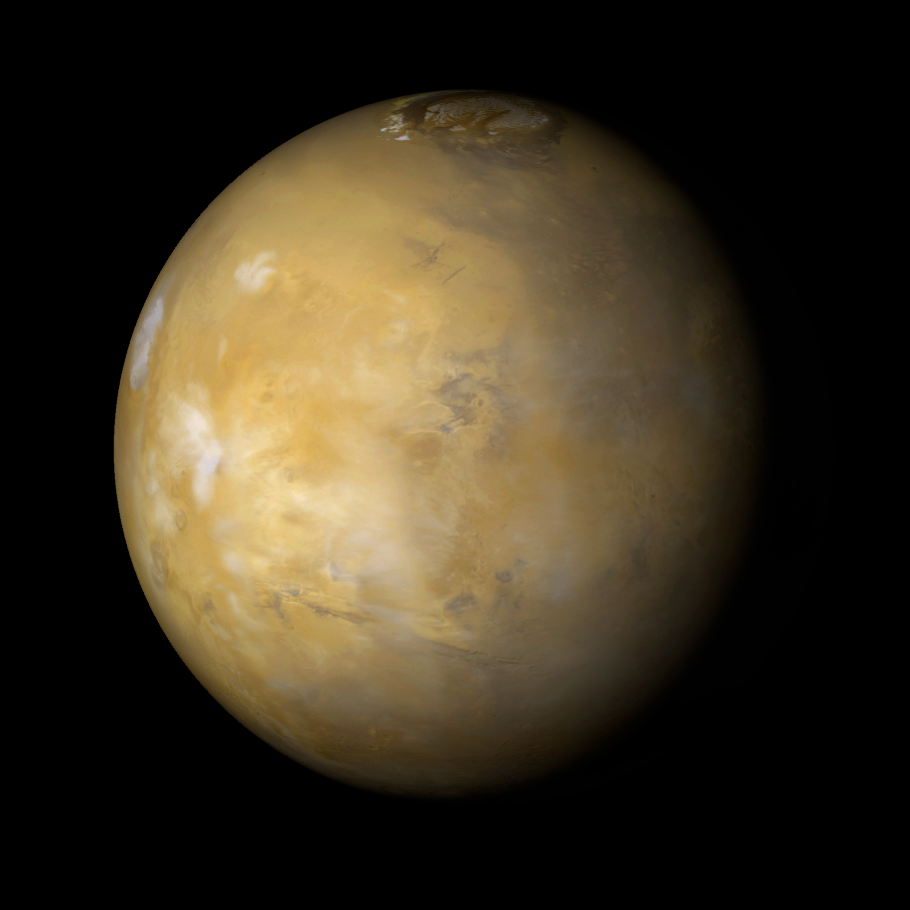

Tharsis Volcanoes and Valles Marineris, Mars

It is northern summer on Mars and clouds are very common over the famous Tharsis volcanoes during the afternoon. At the far left, a white patchy cloud denotes the location of Olympus Mons. Ascraeus Mons is under the brightest cloud toward the center left, but the volcanoes Pavonis Mons and Arsia Mons (toward lower left below Ascraeus Mons) have much less cloud cover. The patch of clouds toward the upper left mark the location of the Alba Patera volcano. The Valles Marineris trough system–so long that it would stretch across North America–is seen in the lower third of this picture. This is a color composite of 9 red and 9 blue image strips taken by the Mars Global Surveyor Mars Orbiter Camera on 9 successive orbits from pole-to-pole during the calibration phase of the mission in March 1999. The color is computer-enhanced and is not shown as it would actually appear to the human eye.

Malin Space Science Systems and the California Institute of Technology built the MOC using spare hardware from the Mars Observer mission. MSSS operates the camera from its facilities in San Diego, CA. The Jet Propulsion Laboratory’s Mars Surveyor Operations Project operates the Mars Global Surveyor spacecraft with its industrial partner, Lockheed Martin Astronautics, from facilities in Pasadena, CA and Denver, CO.

Credit: NASA/JPL/MSSS